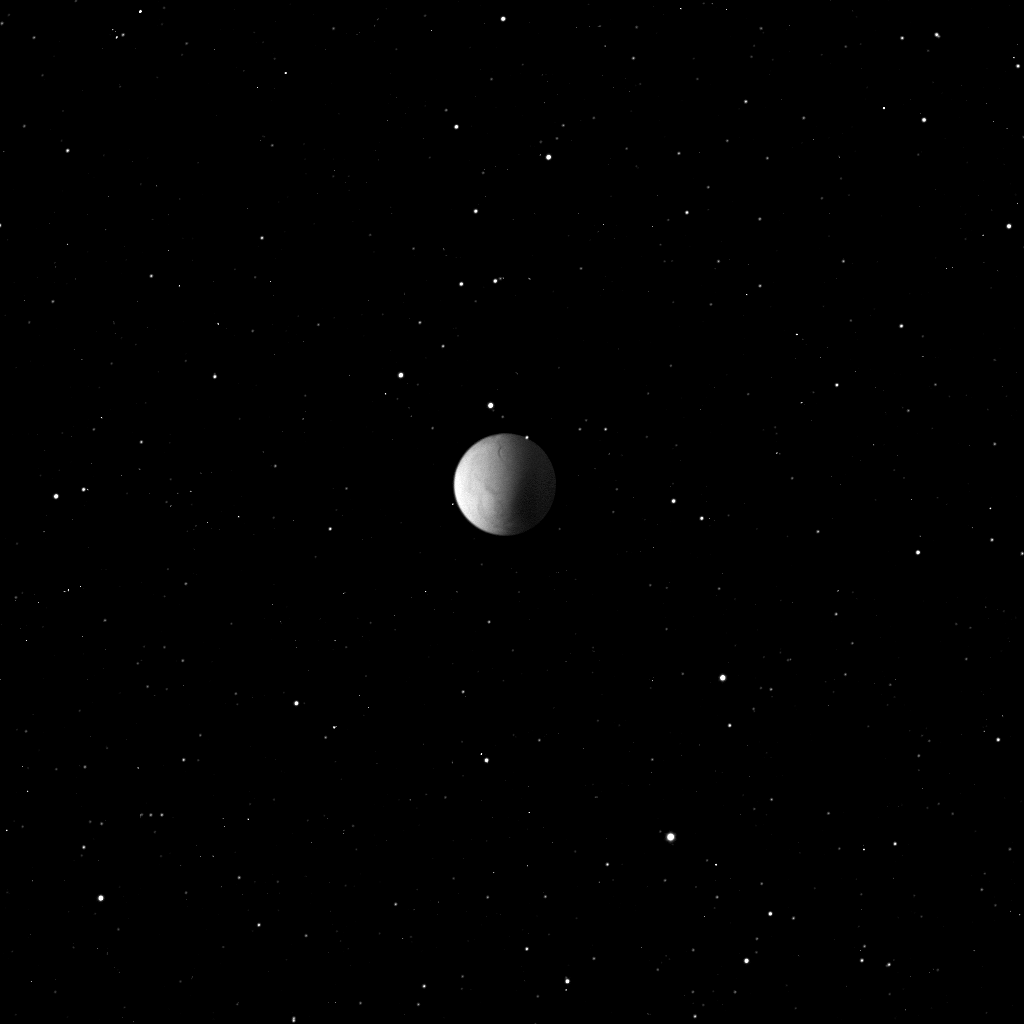

Starry Night

Numerous stars provide a serene background in this view of Enceladus captured by the Cassini spacecraft while the moon was in eclipse, within Saturn’s shadow

The view looks up at Enceladus’ south pole.

Although they are not visible at this viewing angle, the icy moon’s famed jets are aimed toward the spacecraft as it acquired this image.

The image was taken in visible light with the Cassini spacecraft wide-angle camera on Oct. 9, 2008 at a distance of approximately 83,000 kilometers (52,000 miles) from Enceladus and at a Sun-Enceladus-spacecraft, or phase, angle of 73 degrees. Image scale is 5 kilometers (3 miles) per pixel.

The Cassini-Huygens mission is a cooperative project of NASA, the European Space Agency and the Italian Space Agency. The Jet Propulsion Laboratory, a division of the California Institute of Technology in Pasadena, manages the mission for NASA’s Science Mission Directorate, Washington, D.C. The Cassini orbiter and its two onboard cameras were designed, developed and assembled at JPL. The imaging operations center is based at the Space Science Institute in Boulder, Colo.

Credit: NASA/JPL/Space Science Institute